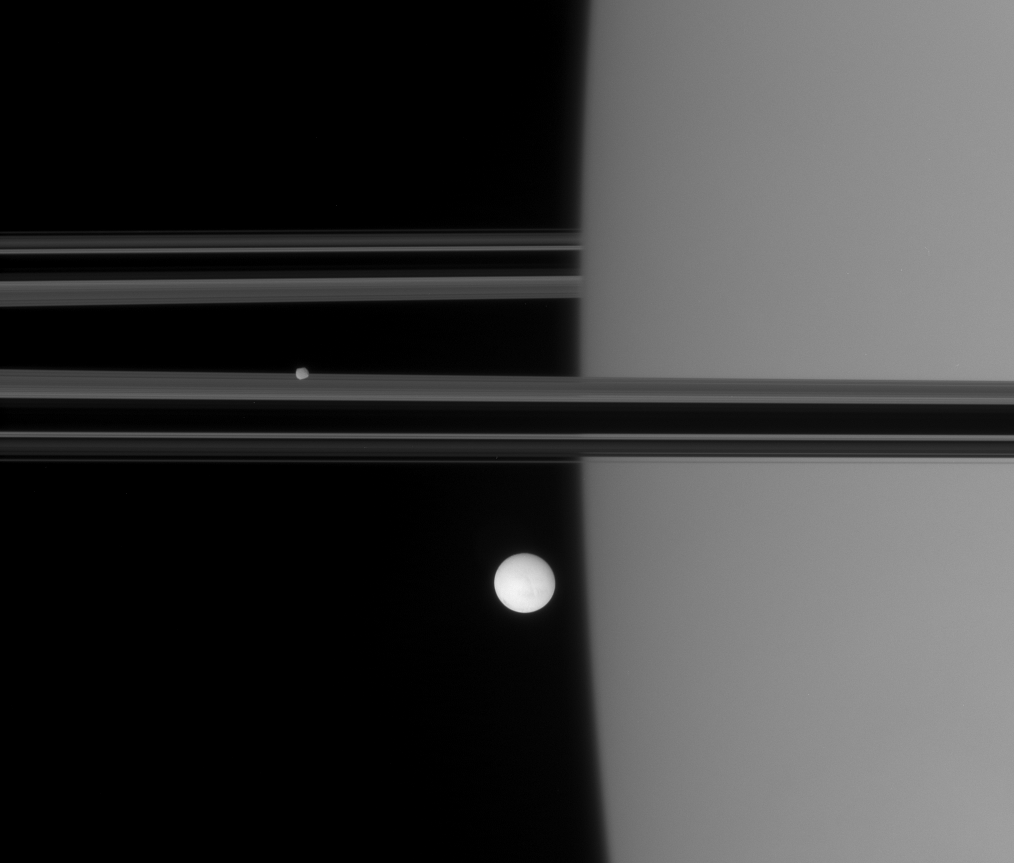

Off Saturn’s Shoulder

The Cassini spacecraft spies Enceladus and Epimetheus near the limb of Saturn.

Geologically active Enceladus is 505 kilometers (314 miles) across; smaller, more irregularly shaped Epimetheus is 116 kilometers (72 miles) across.

This view looks toward the unilluminated side of the rings from less than a degree above the ringplane.

The image was taken in polarized green light with the Cassini spacecraft narrow-angle camera on Oct. 27, 2007. The view was acquired at a distance of approximately 1.4 million kilometers (857,000 miles) from Enceladus. Epimetheus is 91,000 kilometers (57,000 miles) farther away from Cassini here. Image scale is about 8 kilometers (5 miles) per pixel on both moons.

The Cassini-Huygens mission is a cooperative project of NASA, the European Space Agency and the Italian Space Agency. The Jet Propulsion Laboratory, a division of the California Institute of Technology in Pasadena, manages the mission for NASA’s Science Mission Directorate, Washington, D.C. The Cassini orbiter and its two onboard cameras were designed, developed and assembled at JPL. The imaging operations center is based at the Space Science Institute in Boulder, Colo.

Credit: NASA/JPL/Space Science Institute